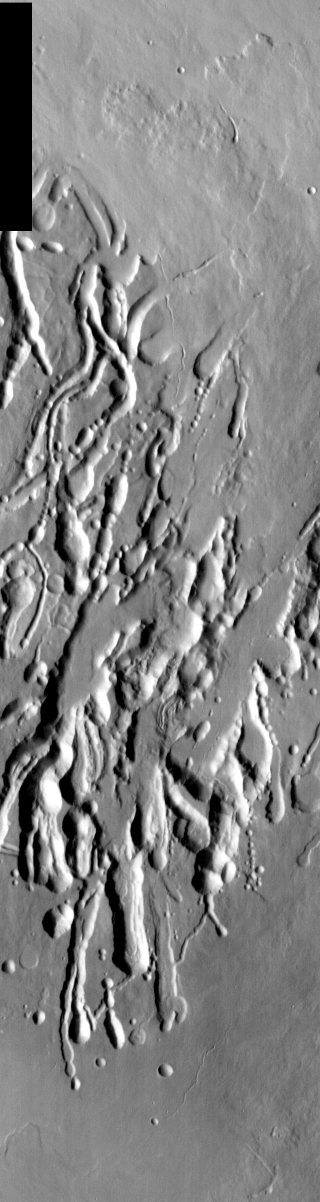

Arsia Mons Collapse Pits in IR

We will be looking at collapse pits for the next two weeks. Collapse pits on Mars are formed in several ways. In volcanic areas, channelized lava flows can form roofs which insulate the flowing lava. These features are termed lava tubes on Earth and are common features in basaltic flows. After the lava has drained, parts of the roof of the tube will collapse under its own weight. These collapse pits will only be as deep as the bottom of the original lava tube. Another type of collapse feature associated with volcanic areas arises when very large eruptions completely evacuate the magma chamber beneath the volcano. The weight of the volcano will cause the entire edifice to subside into the void space below it. Structural features including fractures and graben will form during the subsidence. Many times collapse pits will form within the graben. In addition to volcanic collapse pits, Mars has many collapse pits formed when volatiles (such as subsurface ice) are released from the surface layers. As the volatiles leave, the weight of the surrounding rock causes collapse pits to form.

These collapse pits are found on the flank of Arsia Mons and are related to lava tube collapse.

Image information: IR instrument. Latitude -8.8, Longitude 240.4 East (119.6 West). 100 meter/pixel resolution.

Note: this THEMIS visual image has not been radiometrically nor geometrically calibrated for this preliminary release. An empirical correction has been performed to remove instrumental effects. A linear shift has been applied in the cross-track and down-track direction to approximate spacecraft and planetary motion. Fully calibrated and geometrically projected images will be released through the Planetary Data System in accordance with Project policies at a later time.

NASA’s Jet Propulsion Laboratory manages the 2001 Mars Odyssey mission for NASA’s Office of Space Science, Washington, D.C. The Thermal Emission Imaging System (THEMIS) was developed by Arizona State University, Tempe, in collaboration with Raytheon Santa Barbara Remote Sensing. The THEMIS investigation is led by Dr. Philip Christensen at Arizona State University. Lockheed Martin Astronautics, Denver, is the prime contractor for the Odyssey project, and developed and built the orbiter. Mission operations are conducted jointly from Lockheed Martin and from JPL, a division of the California Institute of Technology in Pasadena.

Credit: NASA/JPL/Arizona State University